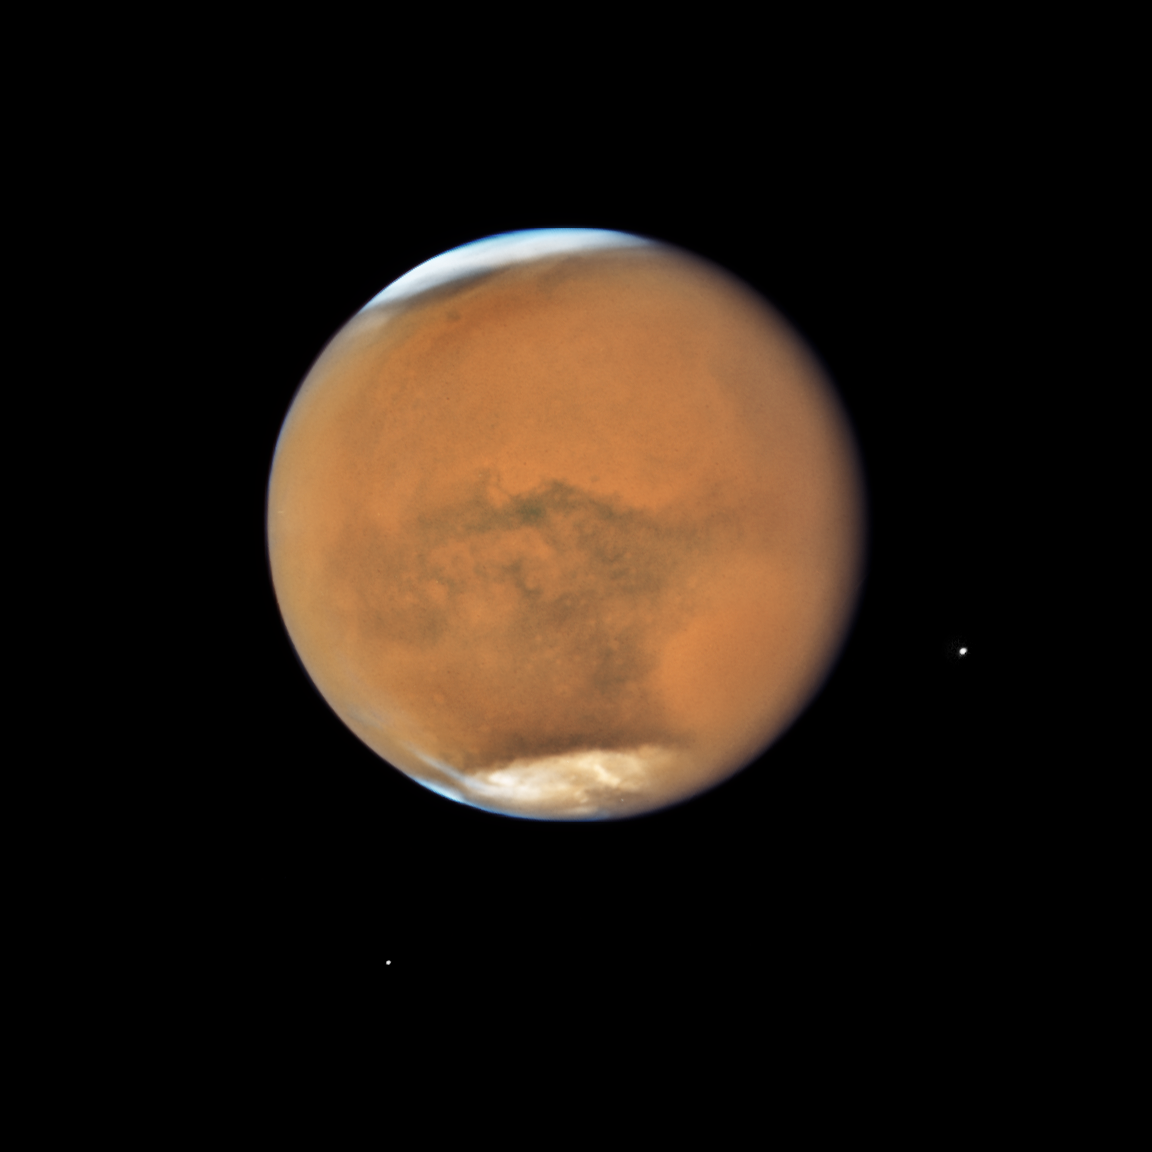

Mars Opposition 2018

Hubble’s Close-up View of Mars Dust Storm

NASA’s Hubble Space Telescope photographed Mars on July 18, near its closest approach to Earth since 2003. The planet was observed near opposition, when the Sun, Earth and Mars are lined up, with Earth sitting in between the Sun and Mars. This proximity gives the Red Planet its brightest appearance in the night sky since the 2003 opposition.

It’s springtime in Mars’ southern hemisphere, where a dust storm erupted and ballooned into a global event that is now blanketing the entire planet. Even so, several distinctive features can be identified.

The large oval area at the lower right is the bright Hellas Basin. About 1,400 miles across and nearly five miles deep, it was formed about 4 billion years ago by an asteroid impact. Many global dust storms originate in this region, the deepest feature on Mars.

The orange area in the upper center of the image is Arabia Terra, a vast upland region in northern Mars that covers about 2,800 miles. The landscape is densely cratered and heavily eroded, indicating that it could be among the oldest terrains on the planet.

South of Arabia Terra, running east to west along the equator, are the long dark features known as Sinus Sabaeus (to the east) and Sinus Meridiani (to the west). NASA’s Mars rover Opportunity landed in the western portion of Sinus Meridiani, while its twin, Spirit, landed on the other side of the planet.

The darker regions of Sinus Sabaeus and Sinus Meridiani are covered by dark bedrock and fine-grained sand deposits ground down from ancient lava flows and other volcanic features. These sand grains are coarser and less reflective than the fine dust that gives the brighter regions of Mars their rusty appearance.

Because it is autumn in the northern hemisphere, a bright blanket of clouds covers the north polar region. Clouds also can be seen over the southern polar cap.

The two small moons of Mars, Phobos (right) and Deimos (left), appear in the lower half of the image.

This picture of Mars was captured on July 18, at just 36.9 million miles from Earth, near its July 27 opposition. The biennial close approaches between Mars and Earth are not all the same. Mars’ orbit around the Sun is markedly elliptical; the proximity to Earth can range from 35 million miles to 63 million miles. Data from Hubble and the missions studying Mars will provide greater insight into the processes that cause the Martian dust storms.

Oppositions occur because about every two years Earth’s orbit catches up to Mars’ orbit, aligning the Sun, Earth, and Mars in a straight line, so that Mars and the sun are on “opposing” sides of Earth. This phenomenon is a result of the difference in orbital periods between Earth’s orbit and Mars’ orbit. While Earth takes the familiar 365 days to travel once around the Sun, Mars takes 687 Earth days to make its trip around our star. As a result, Earth makes almost two full orbits in the time it takes Mars to make just one, resulting in the occurrence of Martian oppositions about every 26 months.

Credit: NASA, ESA, and STScI